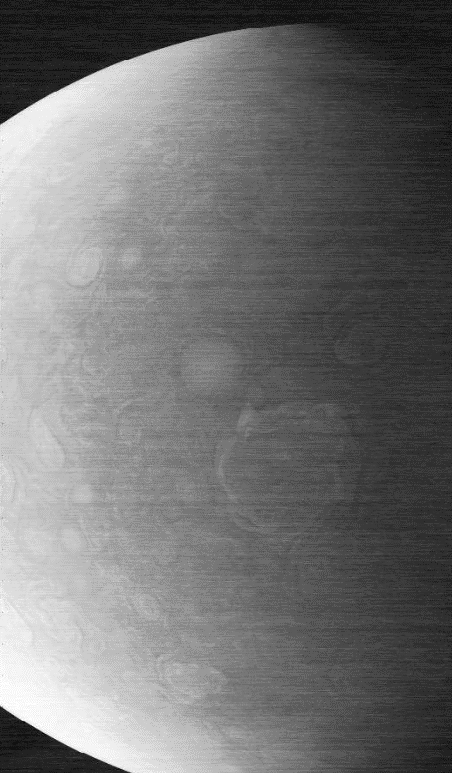

Noisy JunoCam Image

This image capturing one of the circumpolar cyclones on Jupiter’s north pole was taken Nov. 22, 2023, by the JunoCam imager aboard NASA’s Juno as the spacecraft flew past at an altitude of about 10,880 miles (17,500 kilometers). The horizontal lines and overall graininess of the image show the effects of radiation damage on the camera. The Juno team has been experimenting with a technique called annealing to address the damage and restore the quality of JunoCam images.

Credit: NASA/JPL-Caltech/SwRI/MSSS